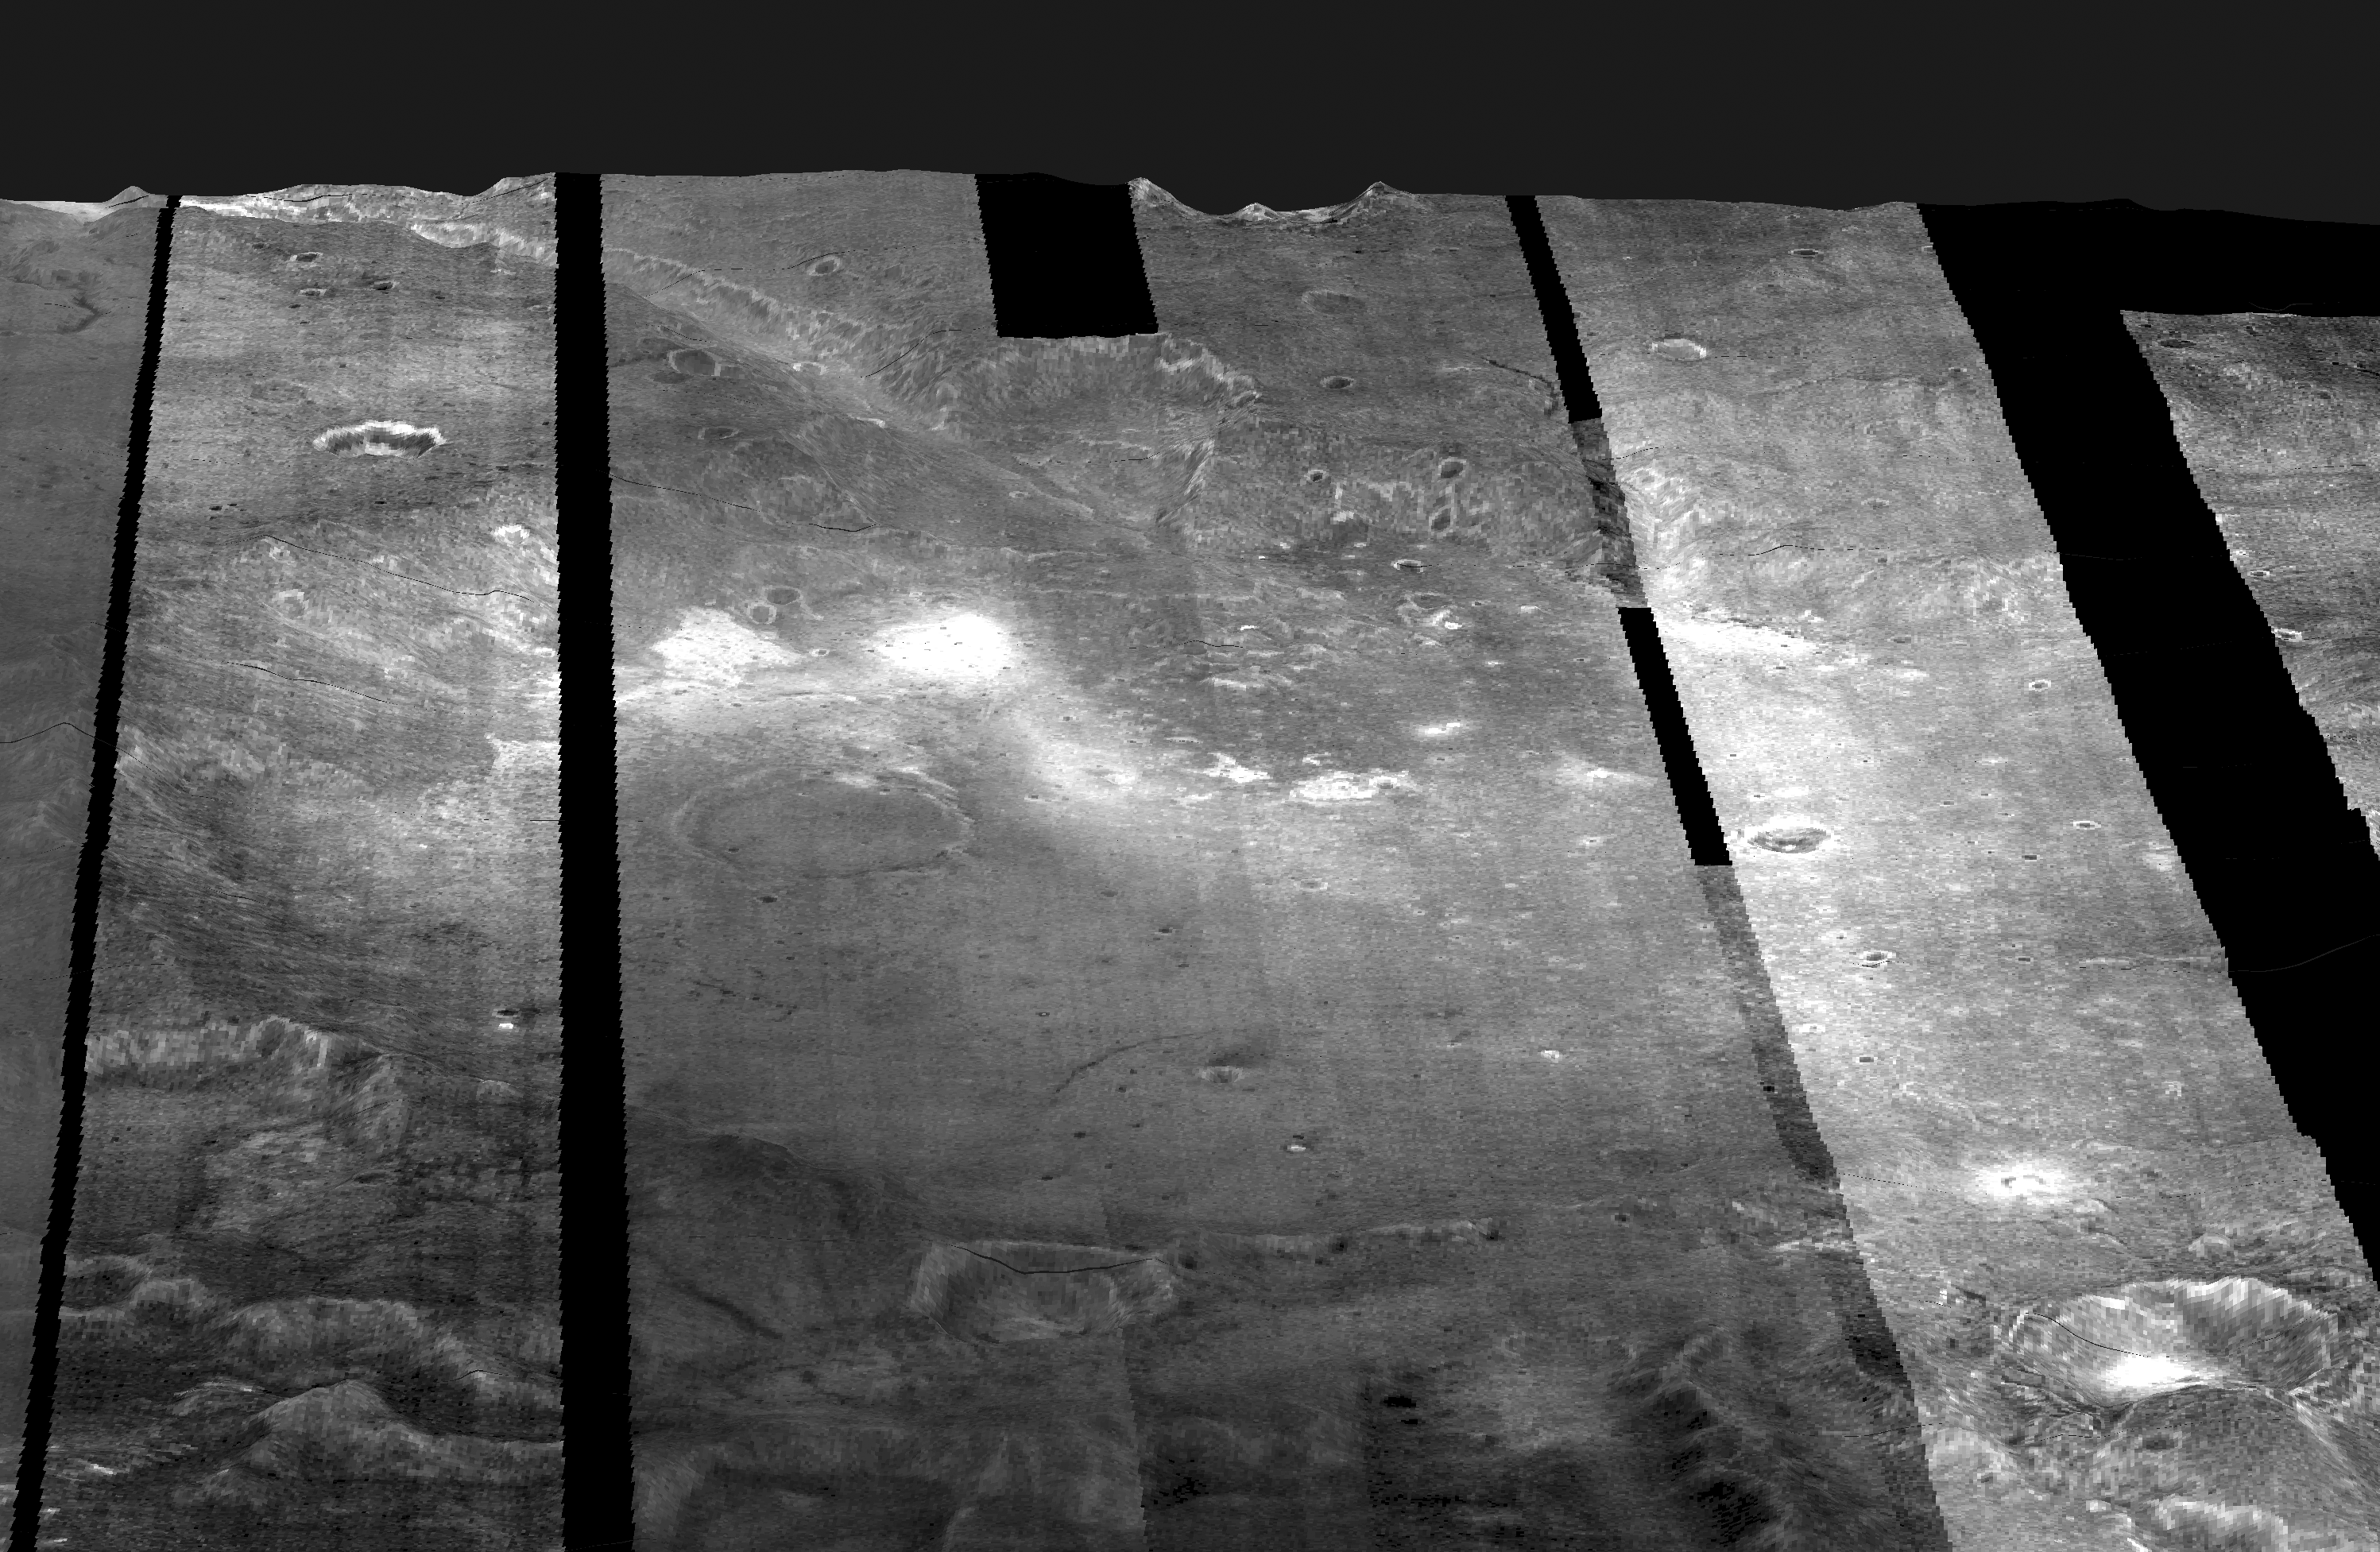

Gusev Crater

This mosaic of nighttime infrared images of Gusev Crater, taken by the camera system on the Mars Odyssey spacecraft, has been draped over topography data obtained by Mars Global Surveyor. Variations in nighttime temperatures are due to differences in the abundance of rocky materials that retain their heat at night and stay relatively warm (bright). Fine grained dust and sand (dark) cools off more rapidly at night. This image mosaic covers an area approximately 180 kilometers (110 miles) on each side centered near 14 degrees S, 175 degrees E, looking toward the south in this simulated view.

NASA’s Jet Propulsion Laboratory manages the 2001 Mars Odyssey mission for NASA’s Office of Space Science, Washington, D.C. The thermal emission imaging system was provided by Arizona State University, Tempe. Lockheed Martin Astronautics, Denver, Colo., is the prime contractor for the project, and developed and built the orbiter. Mission operations are conducted jointly from Lockheed Martin and from JPL, a division of the California Institute of Technology in Pasadena.

Credit: NASA/JPL/Arizona State University